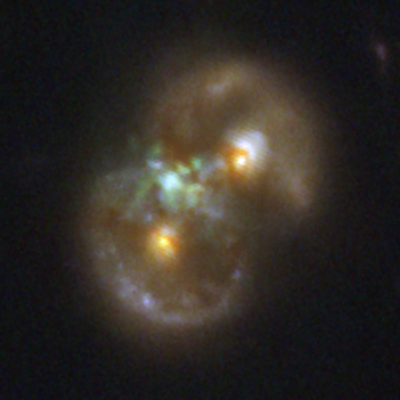

Infinity Galaxy (NIRCam)

The Infinity Galaxy, the result of two colliding spiral galaxies, is composed of two rings of stars (seen as ovals at upper right and lower left). The two nuclei of the spiral galaxies are seen represented in yellow within the rings. Glowing hydrogen that has been stripped of its electrons between the two galaxies appears green. Astronomers have detected a million-solar-mass black hole that seems to be embedded within this large swath of ionized gas. They suggest that the black hole might have formed there through a process known as direct collapse. This image from NASA’s James Webb Space Telescope’s NIRCam (Near-Infrared Camera) represents light at 0.9 microns as blue (F090W), 1.15 and 1.5 microns as green (F115W+F150W), and 2.0 microns as red (F200W).

Read the story.

Credit: Image: NASA, ESA, CSA, STScI, Pieter van Dokkum (Yale)